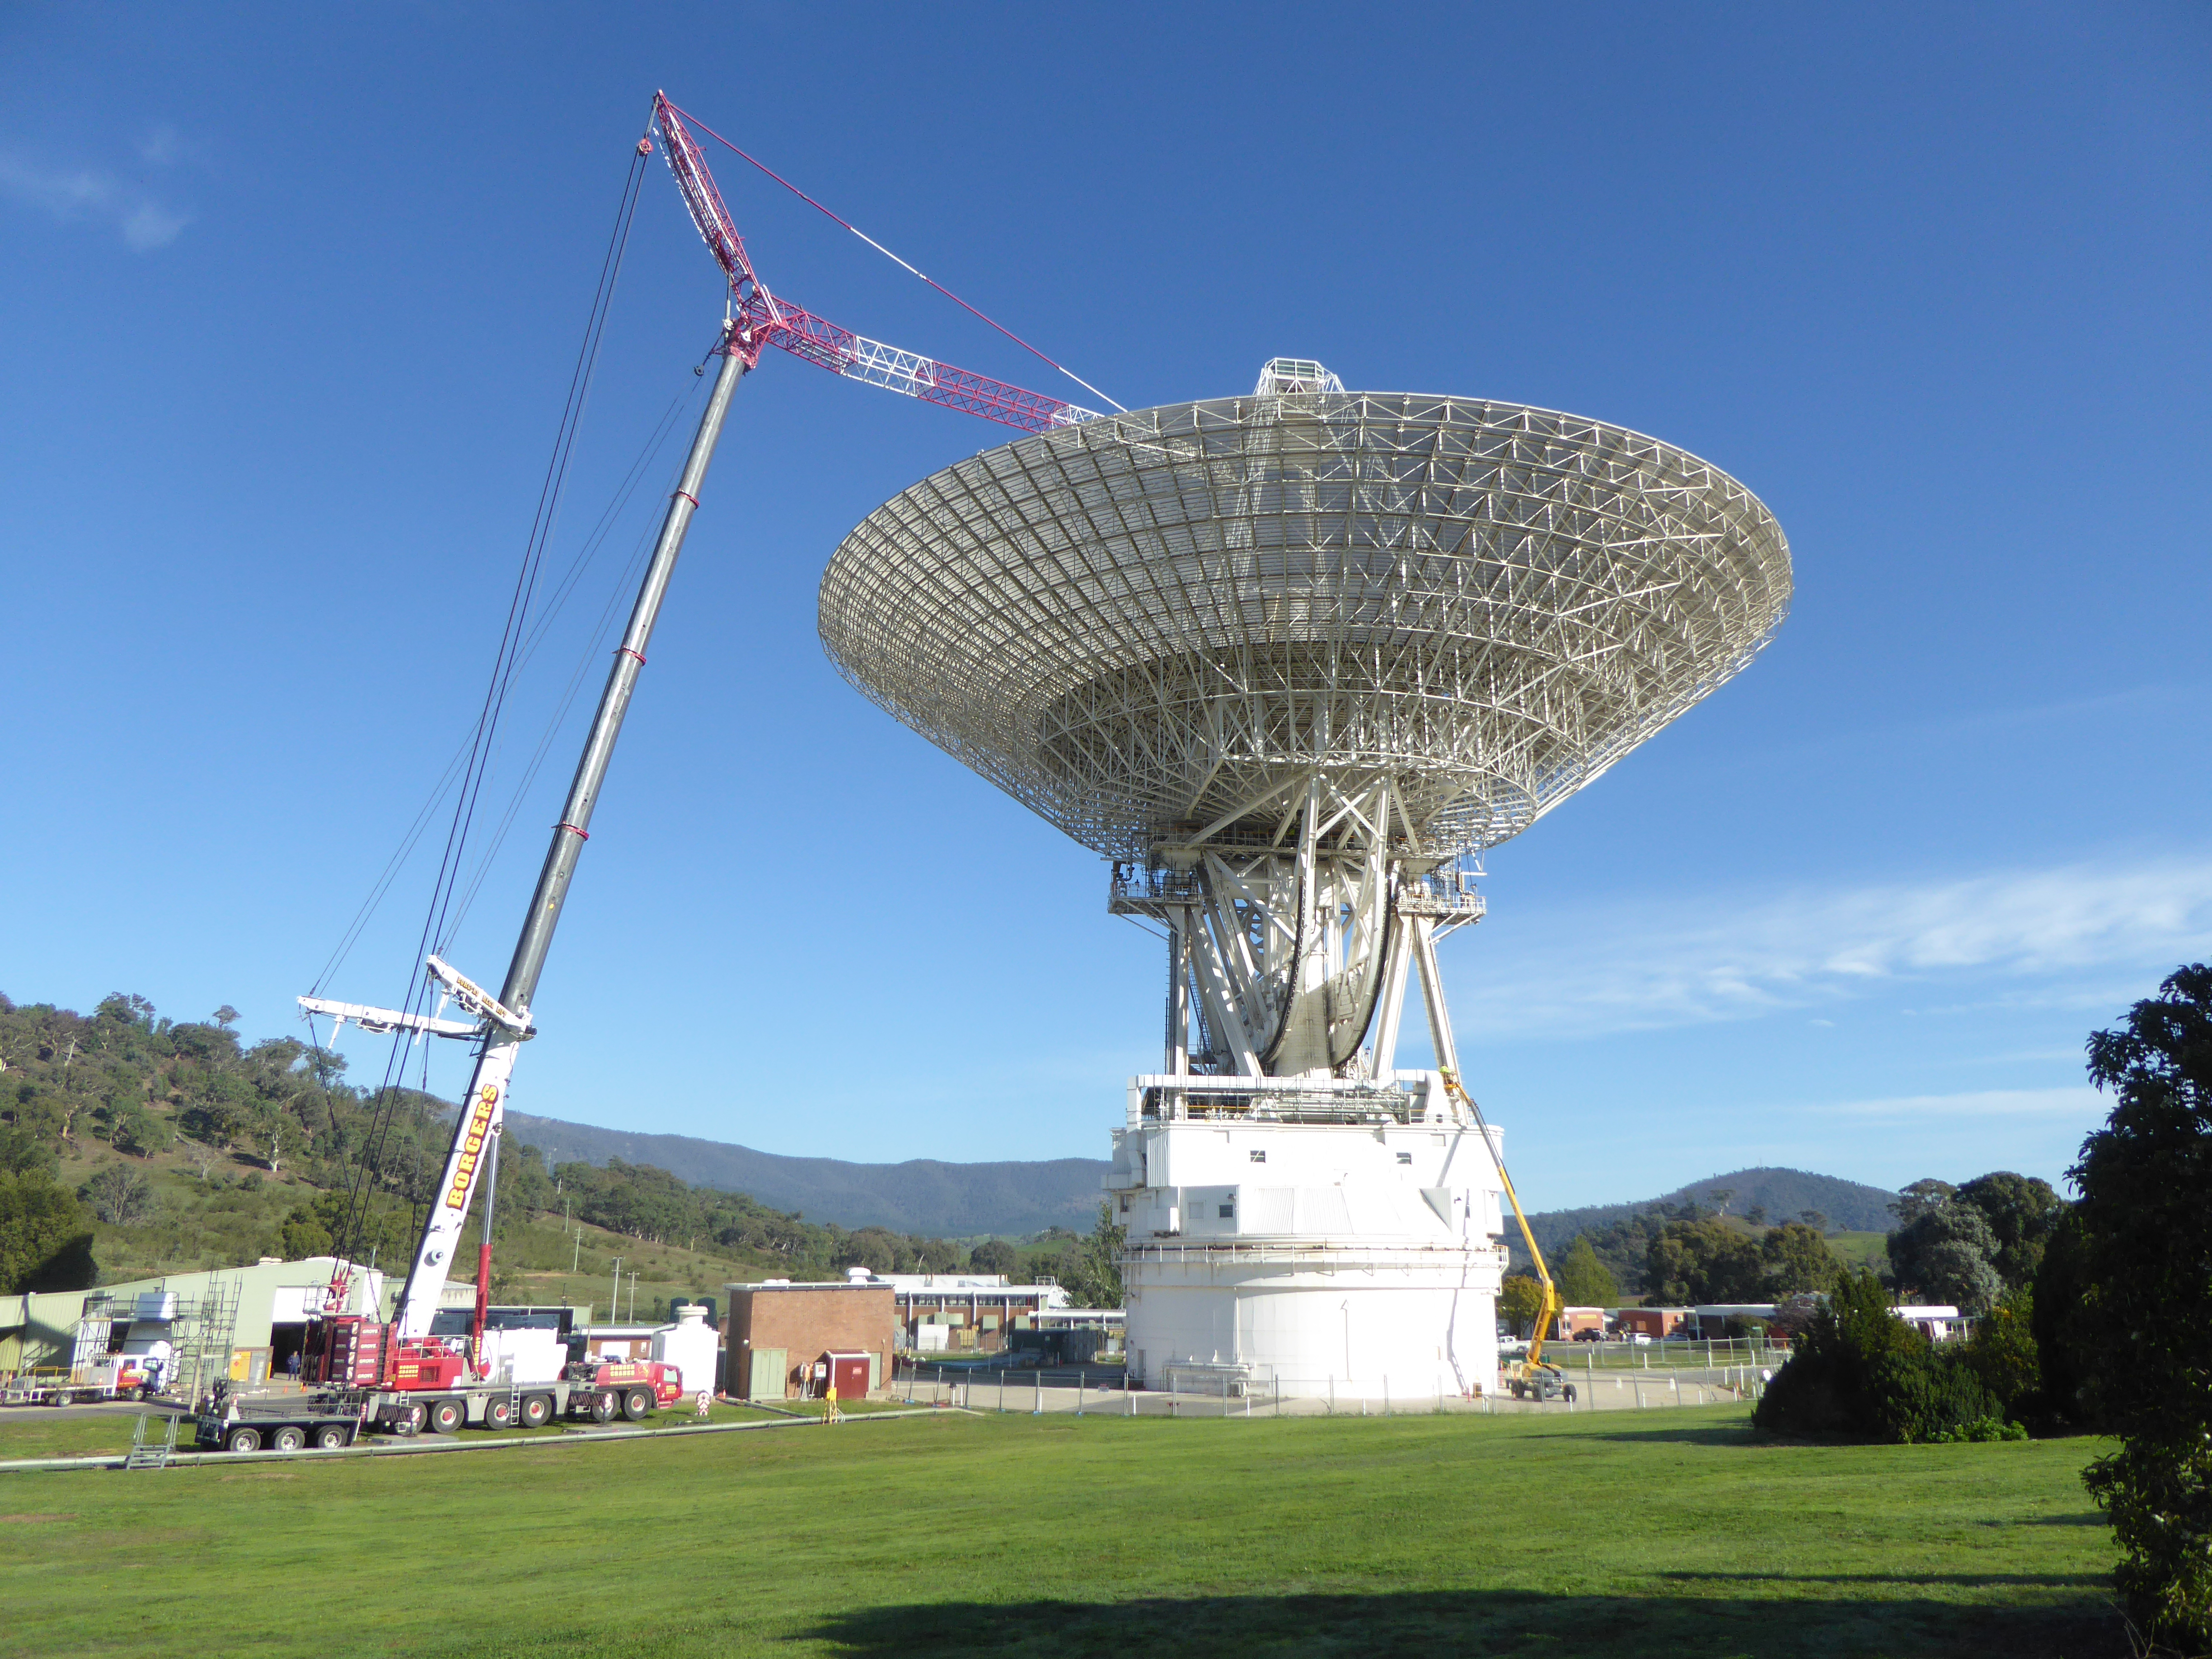

A Big Crane for a Big Dish

Located in Canberra, Australia, the Deep Space Network’s Deep Space Station 43 spans 70 meters (230 feet), making it the largest steerable parabolic antenna in the Southern Hemisphere. Since March 2020, it has been undergoing upgrades — expected to be complete in January 2021 — to prepare the 48-year-old dish for future exploration of the Moon, Mars, and beyond. NASA operates three Deep Space Network stations, located in California, Spain, and Australia; each has a 70-meter (230-feet) antenna, plus several 34-meter (111-foot) dishes to support dozens of spacecraft exploring the solar system.

The Deep Space Network is managed by NASA’s Jet Propulsion Laboratory for the agency’s Human Exploration and Operations’ Space Communication and Navigation program.

Credit: NASA/JPL-Caltech